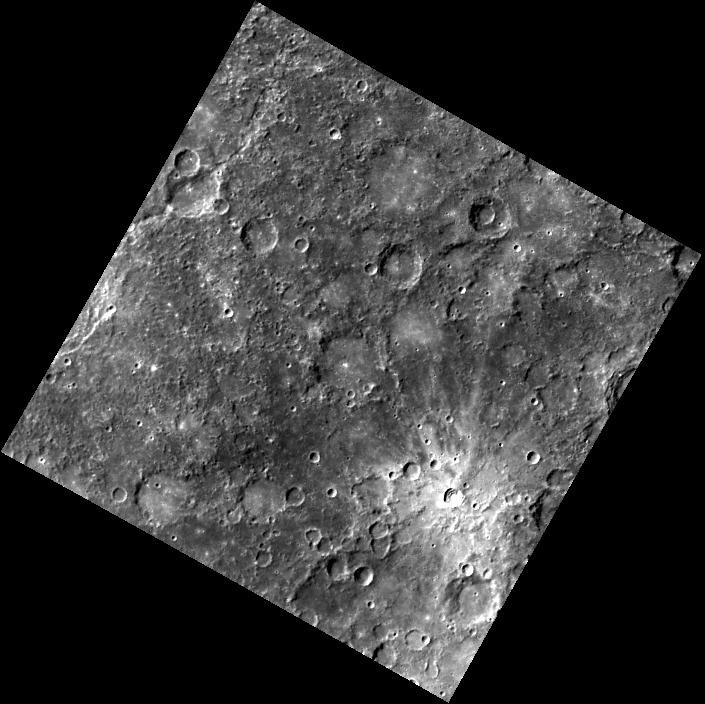

Ives’ Impact

In this image, one is immediately drawn to the rayed crater in the lower right. Ives crater, named in 1979 after American composer Charles Edward Ives, is smaller than many craters in this image, but it is younger and therefore brighter than its surrounding terrain.

The MESSENGER spacecraft is the first ever to orbit the planet Mercury, and the spacecraft’s seven scientific instruments and radio science investigation are unraveling the history and evolution of the Solar System’s innermost planet. Visit the Why Mercury? section of this website to learn more about the key science questions that the MESSENGER mission is addressing.

Date acquired: May 20, 2011
Image Mission Elapsed Time (MET): 214374721
Image ID: 276065
Instrument: Wide Angle Camera (WAC) of the Mercury Dual Imaging System (MDIS)
WAC filter: 7 (748 nanometers)
Center Latitude: -29.74°
Center Longitude: 245.4° E
Resolution: 933 meters/pixel
Scale:The width of this image is 677 km (421 mi).
Incidence Angle: 49.0°
Emission Angle: 1.7°
Phase Angle: 50.7°

These images are from MESSENGER, a NASA Discovery mission to conduct the first orbital study of the innermost planet, Mercury. For information regarding the use of images, see the MESSENGER image use policy.

Credit: NASA/Johns Hopkins University Applied Physics Laboratory/Carnegie Institution of Washington